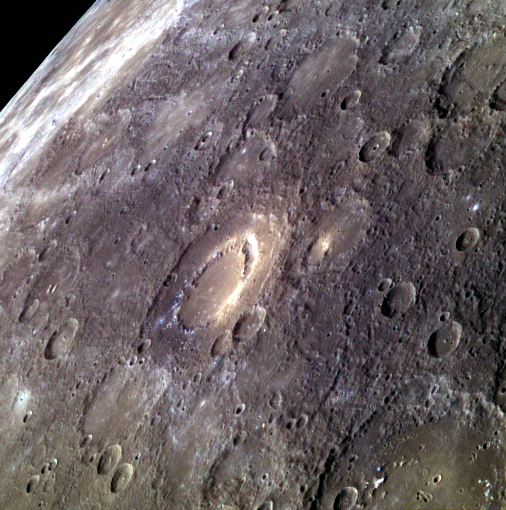

Peak to Pit

The peak-ring basin Scarlatti is seen at the center of this image. While Scarlatti has a typical peak ring in many respects, in the northeast section it transitions to a large (approximately 30 km) pit surrounded by high-reflectance material. This pit may be the site of past explosive volcanic activity.

This image was acquired as a targeted 11-color image set. Acquiring 11-color targets is a new campaign that began in March 2013 and that utilizes all of the WAC’s 11 narrow-band color filters. Because of the large data volume involved, only features of special scientific interest are targeted for imaging in all 11 colors.

Date acquired: March 30, 2014
Image Mission Elapsed Time (MET): 38528557, 38528553, 38528551
Image ID: 6032934, 6032932, 6032931
Instrument: Wide Angle Camera (WAC) of the Mercury Dual Imaging System (MDIS)
WAC filters: 9, 7, 6 (996, 748, 433 nanometers) in red, green, and blue
Center Latitude: 40.7°
Center Longitude: 258.9° E
Scale: Scarlatti basin is 132 km (82 miles) in diameter

The MESSENGER spacecraft is the first ever to orbit the planet Mercury, and the spacecraft’s seven scientific instruments and radio science investigation are unraveling the history and evolution of the Solar System’s innermost planet. MESSENGER acquired over 150,000 images and extensive other data sets. MESSENGER is capable of continuing orbital operations until early 2015.

For information regarding the use of images, see the MESSENGER image use policy.

Credit: NASA/Johns Hopkins University Applied Physics Laboratory/Carnegie Institution of Washington